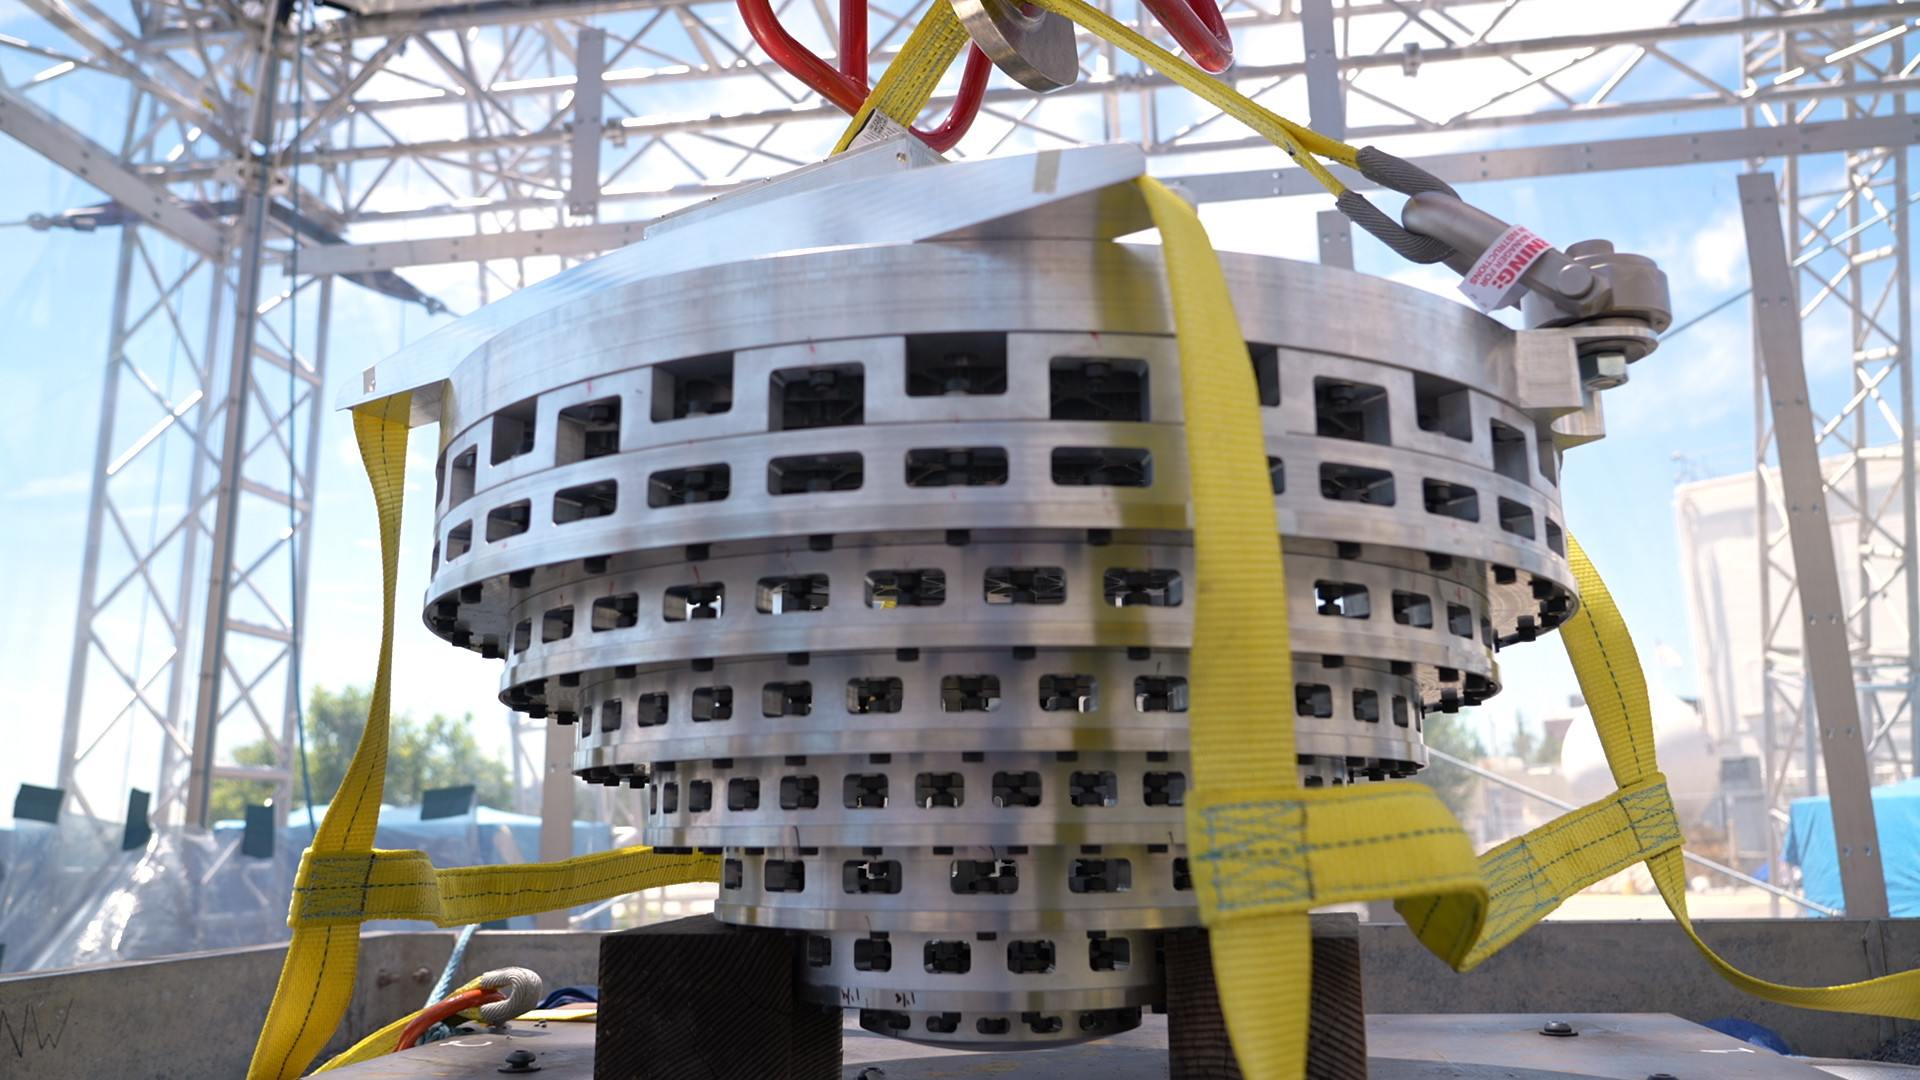

SHIELD Prototype Attached to Drop Tower

This prototype of a collapsible Mars lander base is part of SHIELD (Simplified High Impact Energy Landing Device), a project aimed at developing spacecraft that would intentionally crash land on the Red Planet, using an accordion-like, collapsible base that acts like the crumple zone of a car to absorb the energy of a hard impact. The design could drastically reduce the cost of landing on Mars by simplifying the harrowing entry, descent, and landing process and expanding options for possible landing sites.

Developed at NASA’s Jet Propulsion Laboratory in Southern California, the prototype was attached to a drop tower on Aug. 12, 2022, at JPL.

Credit: NASA/JPL-Caltech